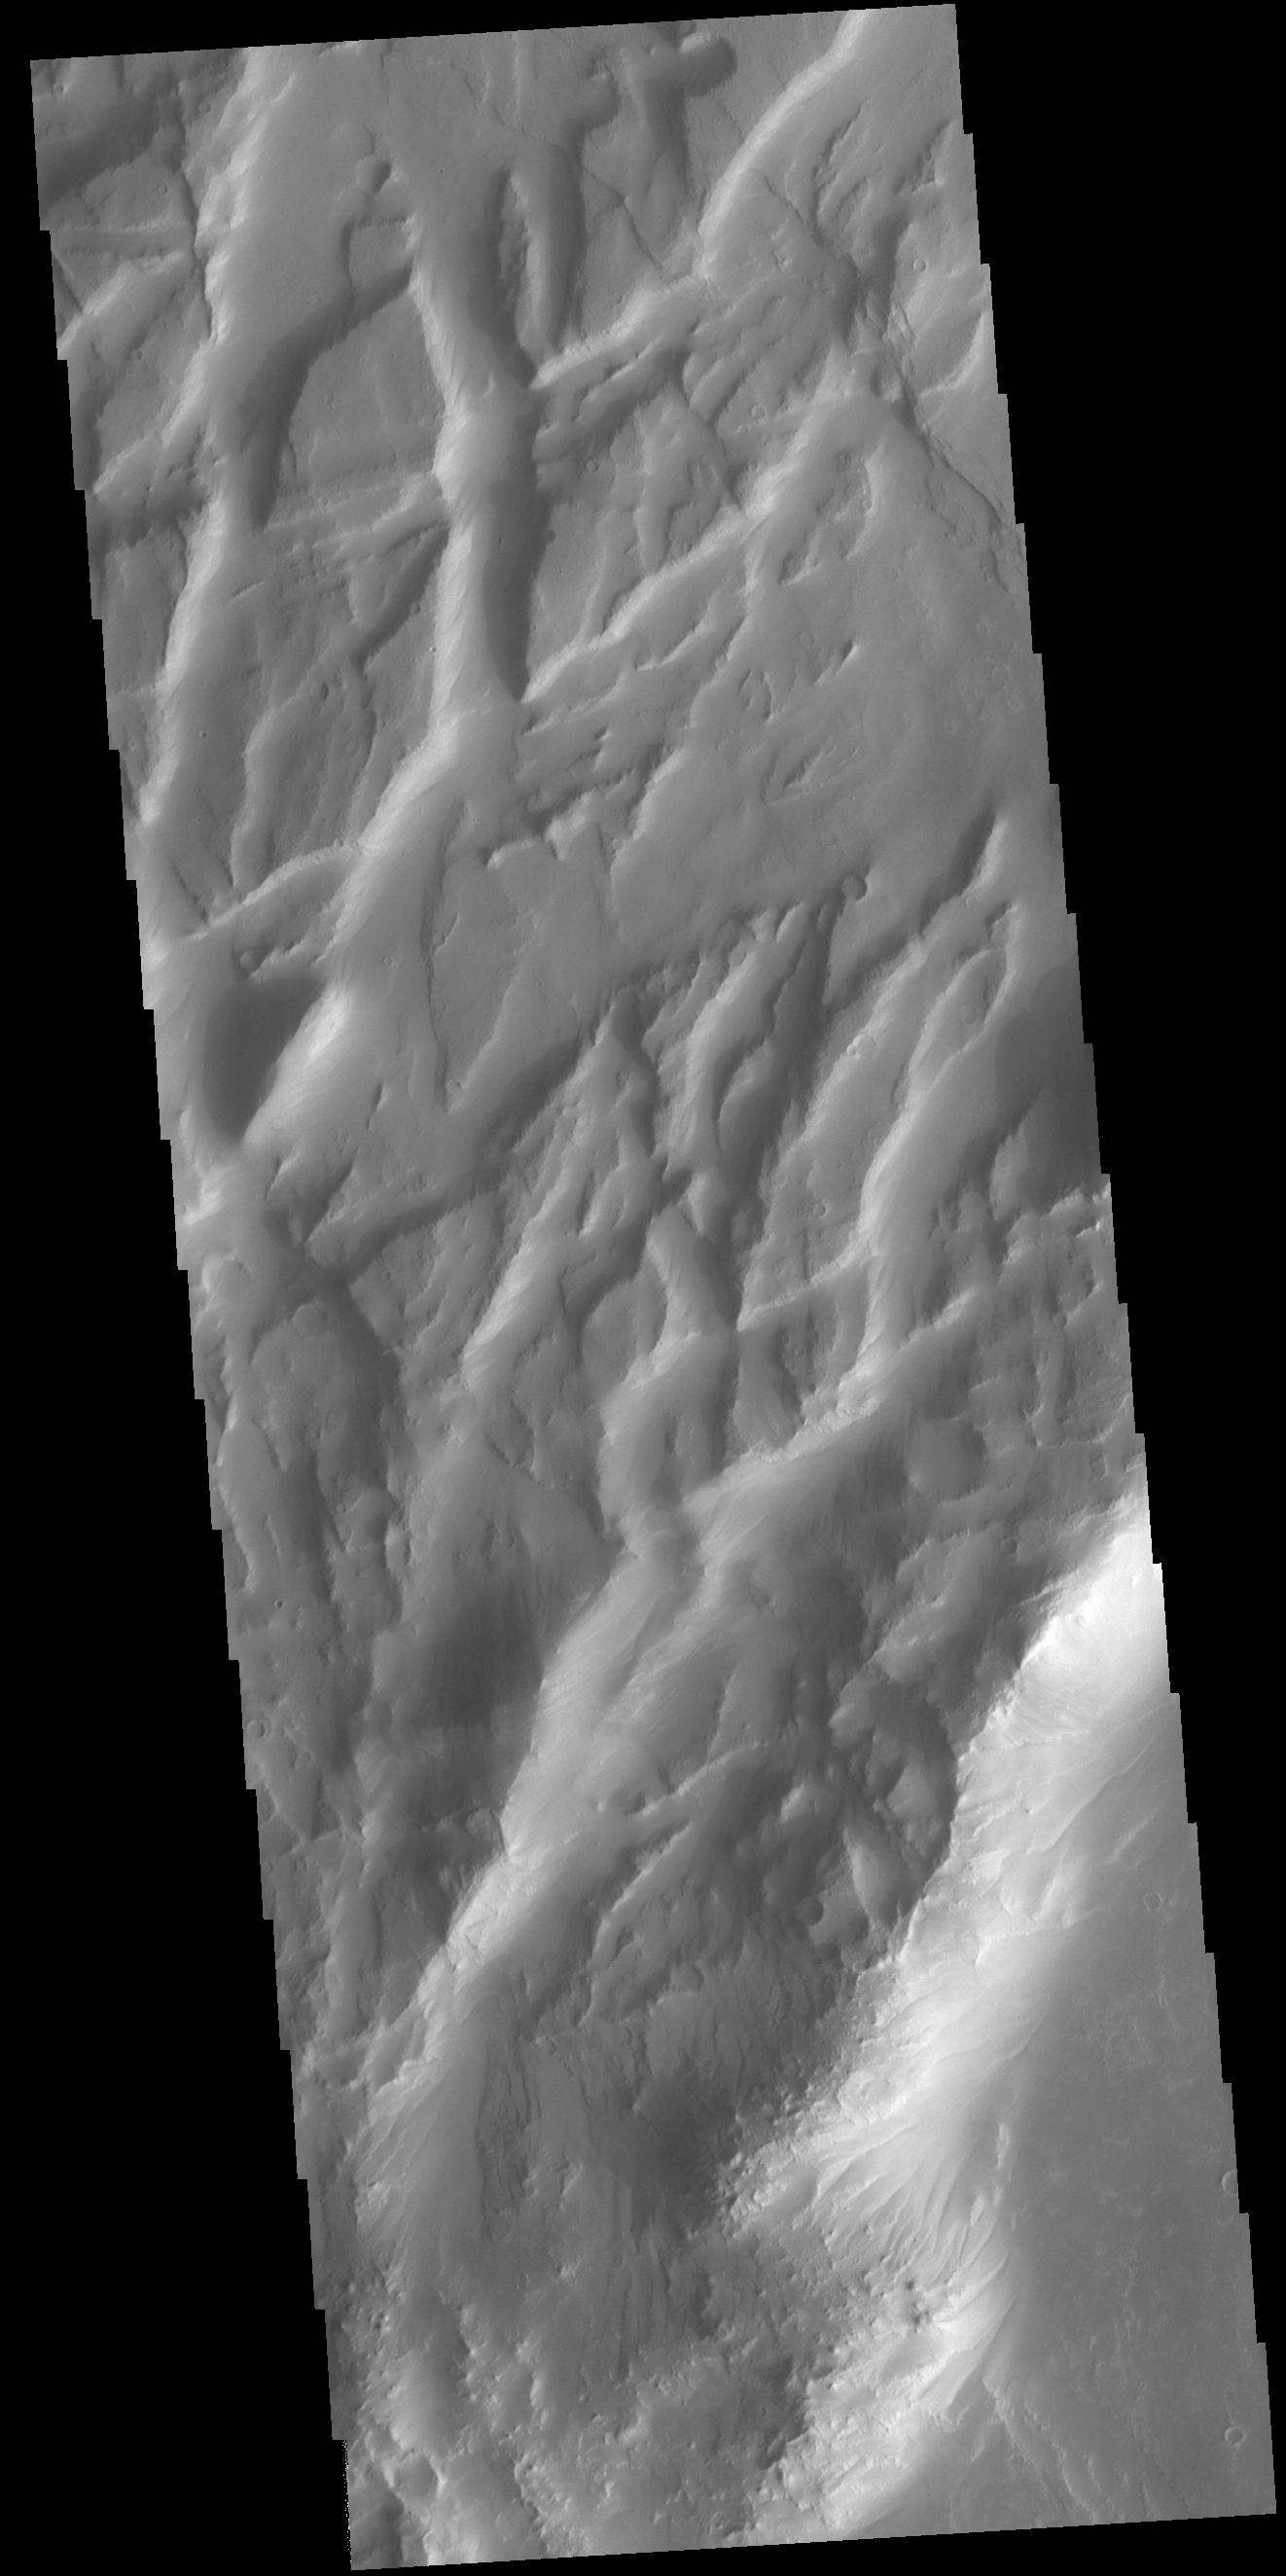

Claritas Fossae

Located between the lava plains of Daedalia Planum and Solis Planum, Claritas Fossae is a graben filled highland. Graben are formed by tectonic activity. In this region of Mars extensive and long lived volcanic and tectonic activity created the largest volcanoes and the longest canyon system on Mars. Volcanic and tectonic forces coexist and tectonic faults are often utilized by subsurface magma to reach the surface. Claritas Fossae was formed prior to the large lava flows of the Tharsis region.

Credit: NASA/JPL-Caltech/ASU